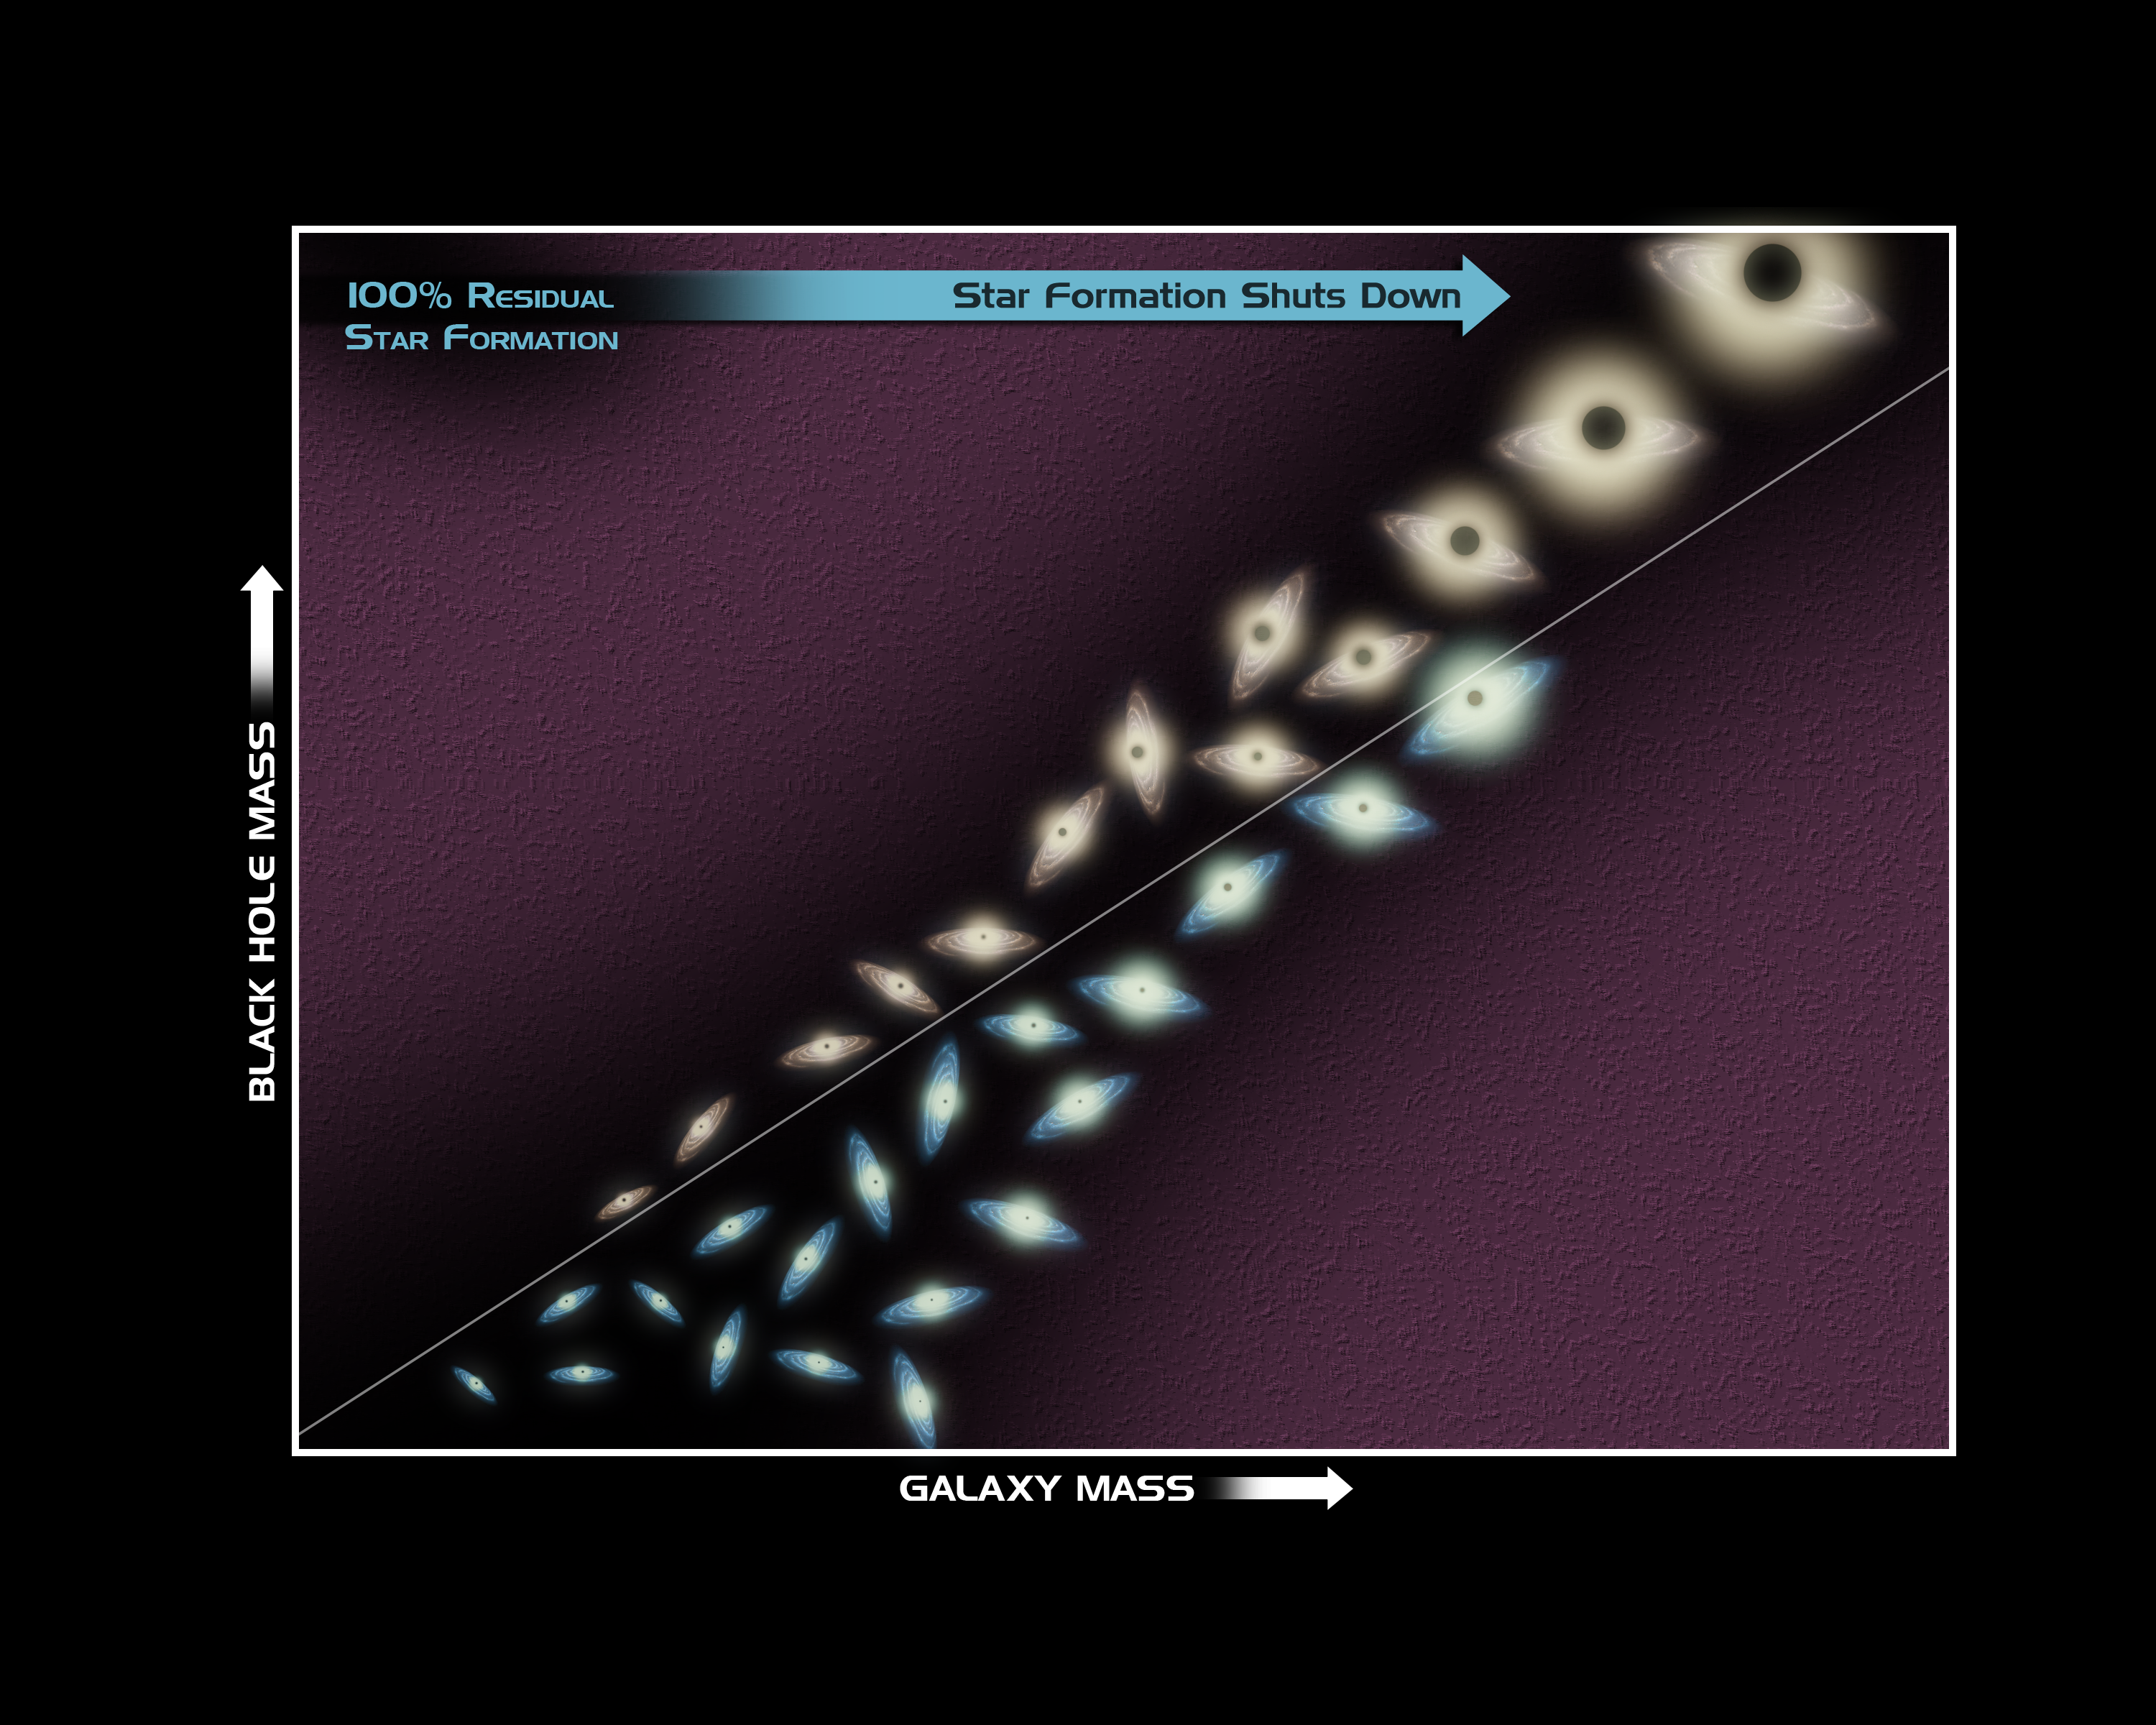

Big Black Holes Mean Bad News for Stars (diagram)

Poster Version
Suppression of Star Formation from Supermassive Black Holes

This diagram illustrates research from NASA’s Galaxy Evolution Explorer showing that black holes — once they reach a critical size — can put the brakes on new star formation in elliptical galaxies.

In this graph, galaxies and their supermassive black holes are indicated by the drawings (the black circle at the center of each galaxy represents the black hole). The relative masses of the galaxies and their black holes are reflected in the sizes of the drawings. Blue indicates that the galaxy has new stars, while red means the galaxy does not have any detectable new stars.

The Galaxy Evolution Explorer observed the following trend: the biggest galaxies and black holes (shown in upper right corner) are more likely to have no observable star formation (red) than the smaller galaxies with smaller black holes. This is evidence that black holes can create environments unsuitable for stellar birth.

The white line in the diagram illustrates that, for any galaxy no matter what the mass, its black hole must reach a critical size before it can shut down star formation.

Credit: NASA/JPL-Caltech/Yonsei University